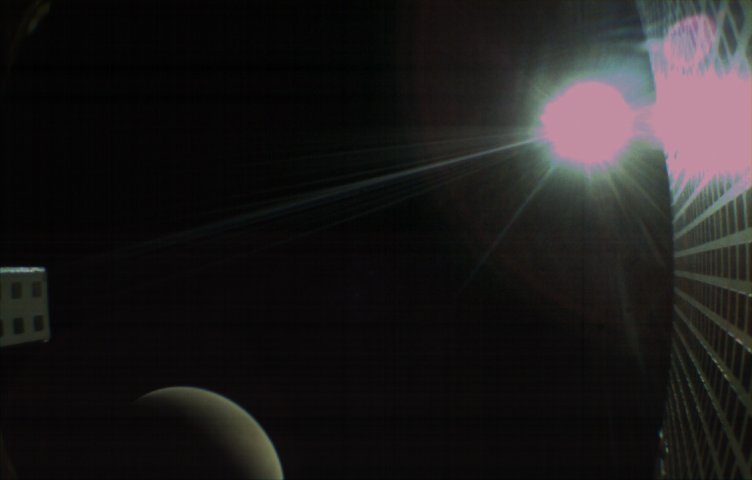

Away from Mars, With Sunburst

MarCO-B, one of the experimental Mars Cube One (MarCO) CubeSats, took this image of Mars from about 10,900 miles (17,500 kilometers) away just after NASA’s InSight spacecraft landed on Mars on Nov. 26, 2018. MarCO-B flew by Mars with its twin, MarCO-A, to serve as communications relays for InSight as it touched down on the Red Planet around noon PST (3 p.m. EST). This image was taken at 1 p.m. PST (4 p.m. EST).

Mars’ south pole is facing the viewer in this image. MarCO-B’s antenna reflector is on the right and antenna feed (white rectangle with gold square) is on the left. The Sun at upper right overexposed part of the image. This image was taken after PIA22833 and shortly before PIA22834.

The MarCO and InSight projects are managed for NASA’s Science Mission Directorate, Washington, by JPL, a division of the California Institute of Technology, Pasadena.

Credit: NASA/JPL-Caltech